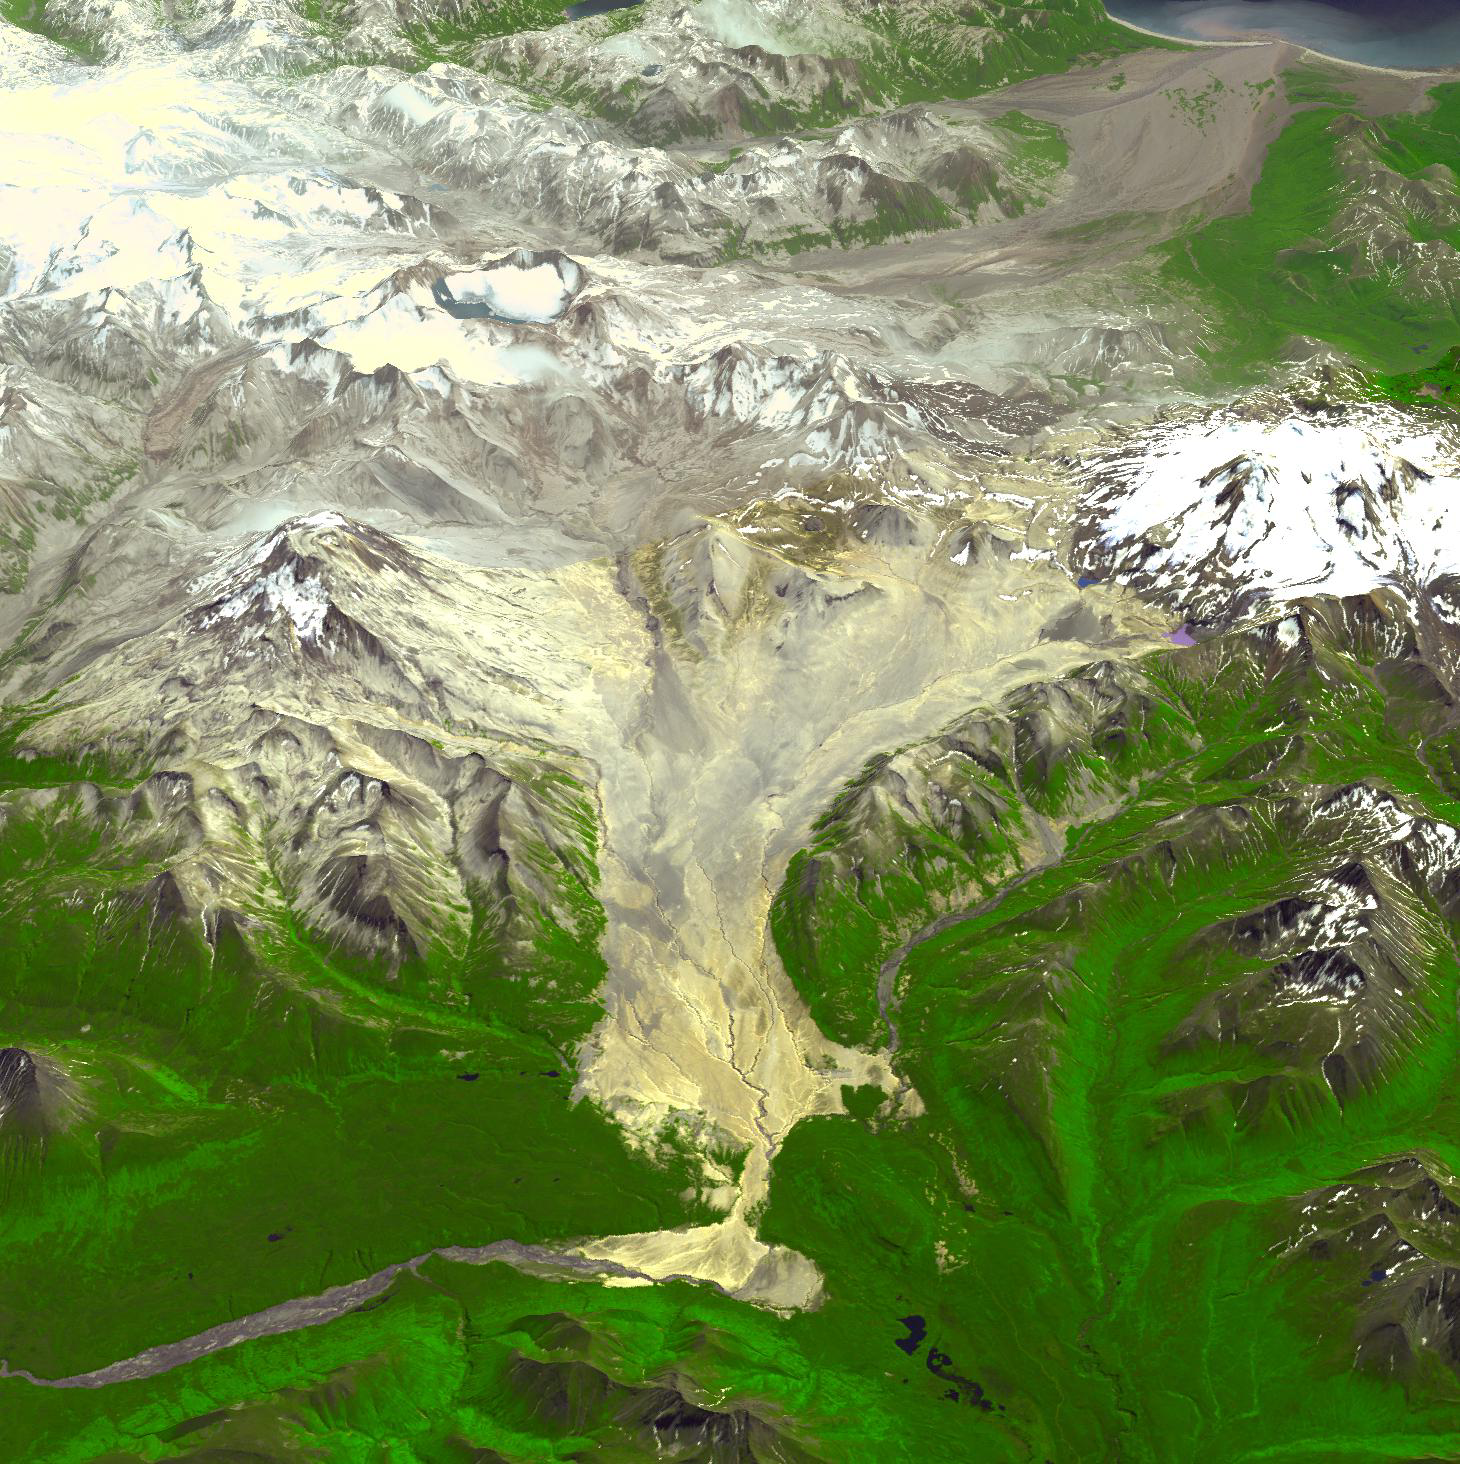

Valley of Ten Thousand Smokes, Alaska

The Valley of Ten Thousand Smokes is within Katmai National Park, Alaska, and is filled with ash flows from the 1912 eruption of Novarupta. The 1912 eruption was the largest eruption by volume in the 20th century, erupting about 13 cubic kilometers of material. The summit of Mt. Katmai stratovolacano collapsed, forming a lake-filled caldera. The 100 km2 valley is filled as deep as 210 m with ash. The Alaska Volcano Observatory continually monitors the area where there are 5 active volcanoes within 15 km. Image data for the 3-D perspective view were acquired in July 2004, and are located near 58.4 degrees north latitude, 155.5 degrees west longitude.

With its 14 spectral bands from the visible to the thermal infrared wavelength region and its high spatial resolution of 15 to 90 meters (about 50 to 300 feet), ASTER images Earth to map and monitor the changing surface of our planet. ASTER is one of five Earth-observing instruments launched Dec. 18, 1999, on Terra. The instrument was built by Japan’s Ministry of Economy, Trade and Industry. A joint U.S./Japan science team is responsible for validation and calibration of the instrument and data products.

The broad spectral coverage and high spectral resolution of ASTER provides scientists in numerous disciplines with critical information for surface mapping and monitoring of dynamic conditions and temporal change. Example applications are: monitoring glacial advances and retreats; monitoring potentially active volcanoes; identifying crop stress; determining cloud morphology and physical properties; wetlands evaluation; thermal pollution monitoring; coral reef degradation; surface temperature mapping of soils and geology; and measuring surface heat balance.

The U.S. science team is located at NASA’s Jet Propulsion Laboratory, Pasadena, Calif. The Terra mission is part of NASA’s Science Mission Directorate, Washington, D.C.

Credit: NASA/GSFC/METI/ERSDAC/JAROS, and U.S./Japan ASTER Science Team